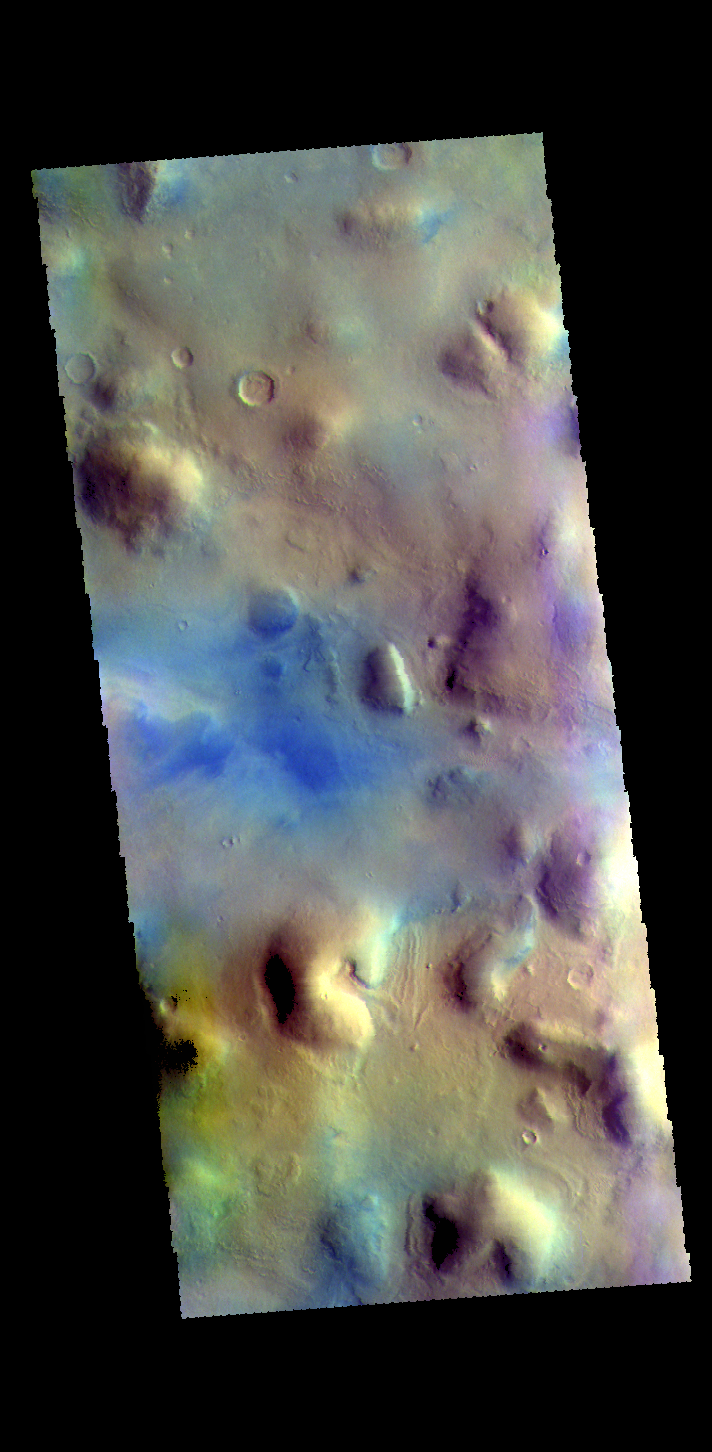

Terra Sabaea – False Color

This VIS image shows part of northern Terra Sabaea. Blue tones in false color images usually indicate basaltic sand.

The THEMIS VIS camera contains 5 filters. The data from different filters can be combined in multiple ways to create a false color image. These false color images may reveal subtle variations of the surface not easily identified in a single band image.

Credit: NASA/JPL-Caltech/ASU